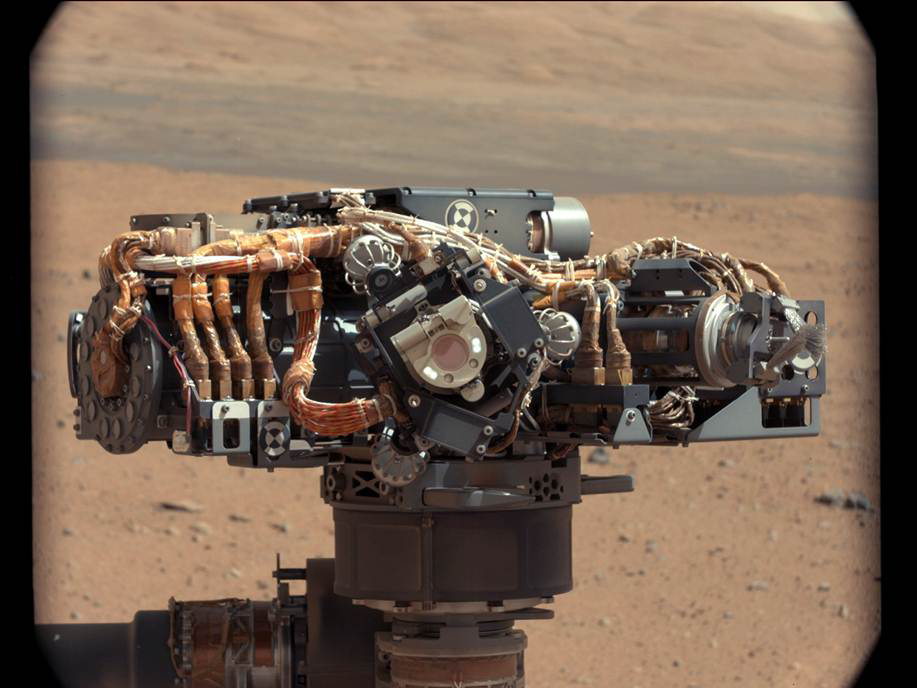

Hello, MAHLI

This image shows the Mars Hand Lens Imager (MAHLI) on NASA’s Curiosity rover, with the Martian landscape in the background. The image was taken by Curiosity’s Mast Camera on the 32nd Martian day, or sol, of operations on the surface (Sept. 7, 2012, PDT or Sept. 8, 2012, UTC). MAHLI, with its LED (light-emitting diode) lights on, can be seen in the middle of the picture. Scientists and engineers imaged MAHLI to inspect its dust cover and check that its LED lights are functional.

Scientists enhanced the color in this version to show the Martian scene as it would appear under the lighting conditions we have on Earth, which helps in analyzing the terrain.

Credit: NASA/JPL-Caltech/MSSS